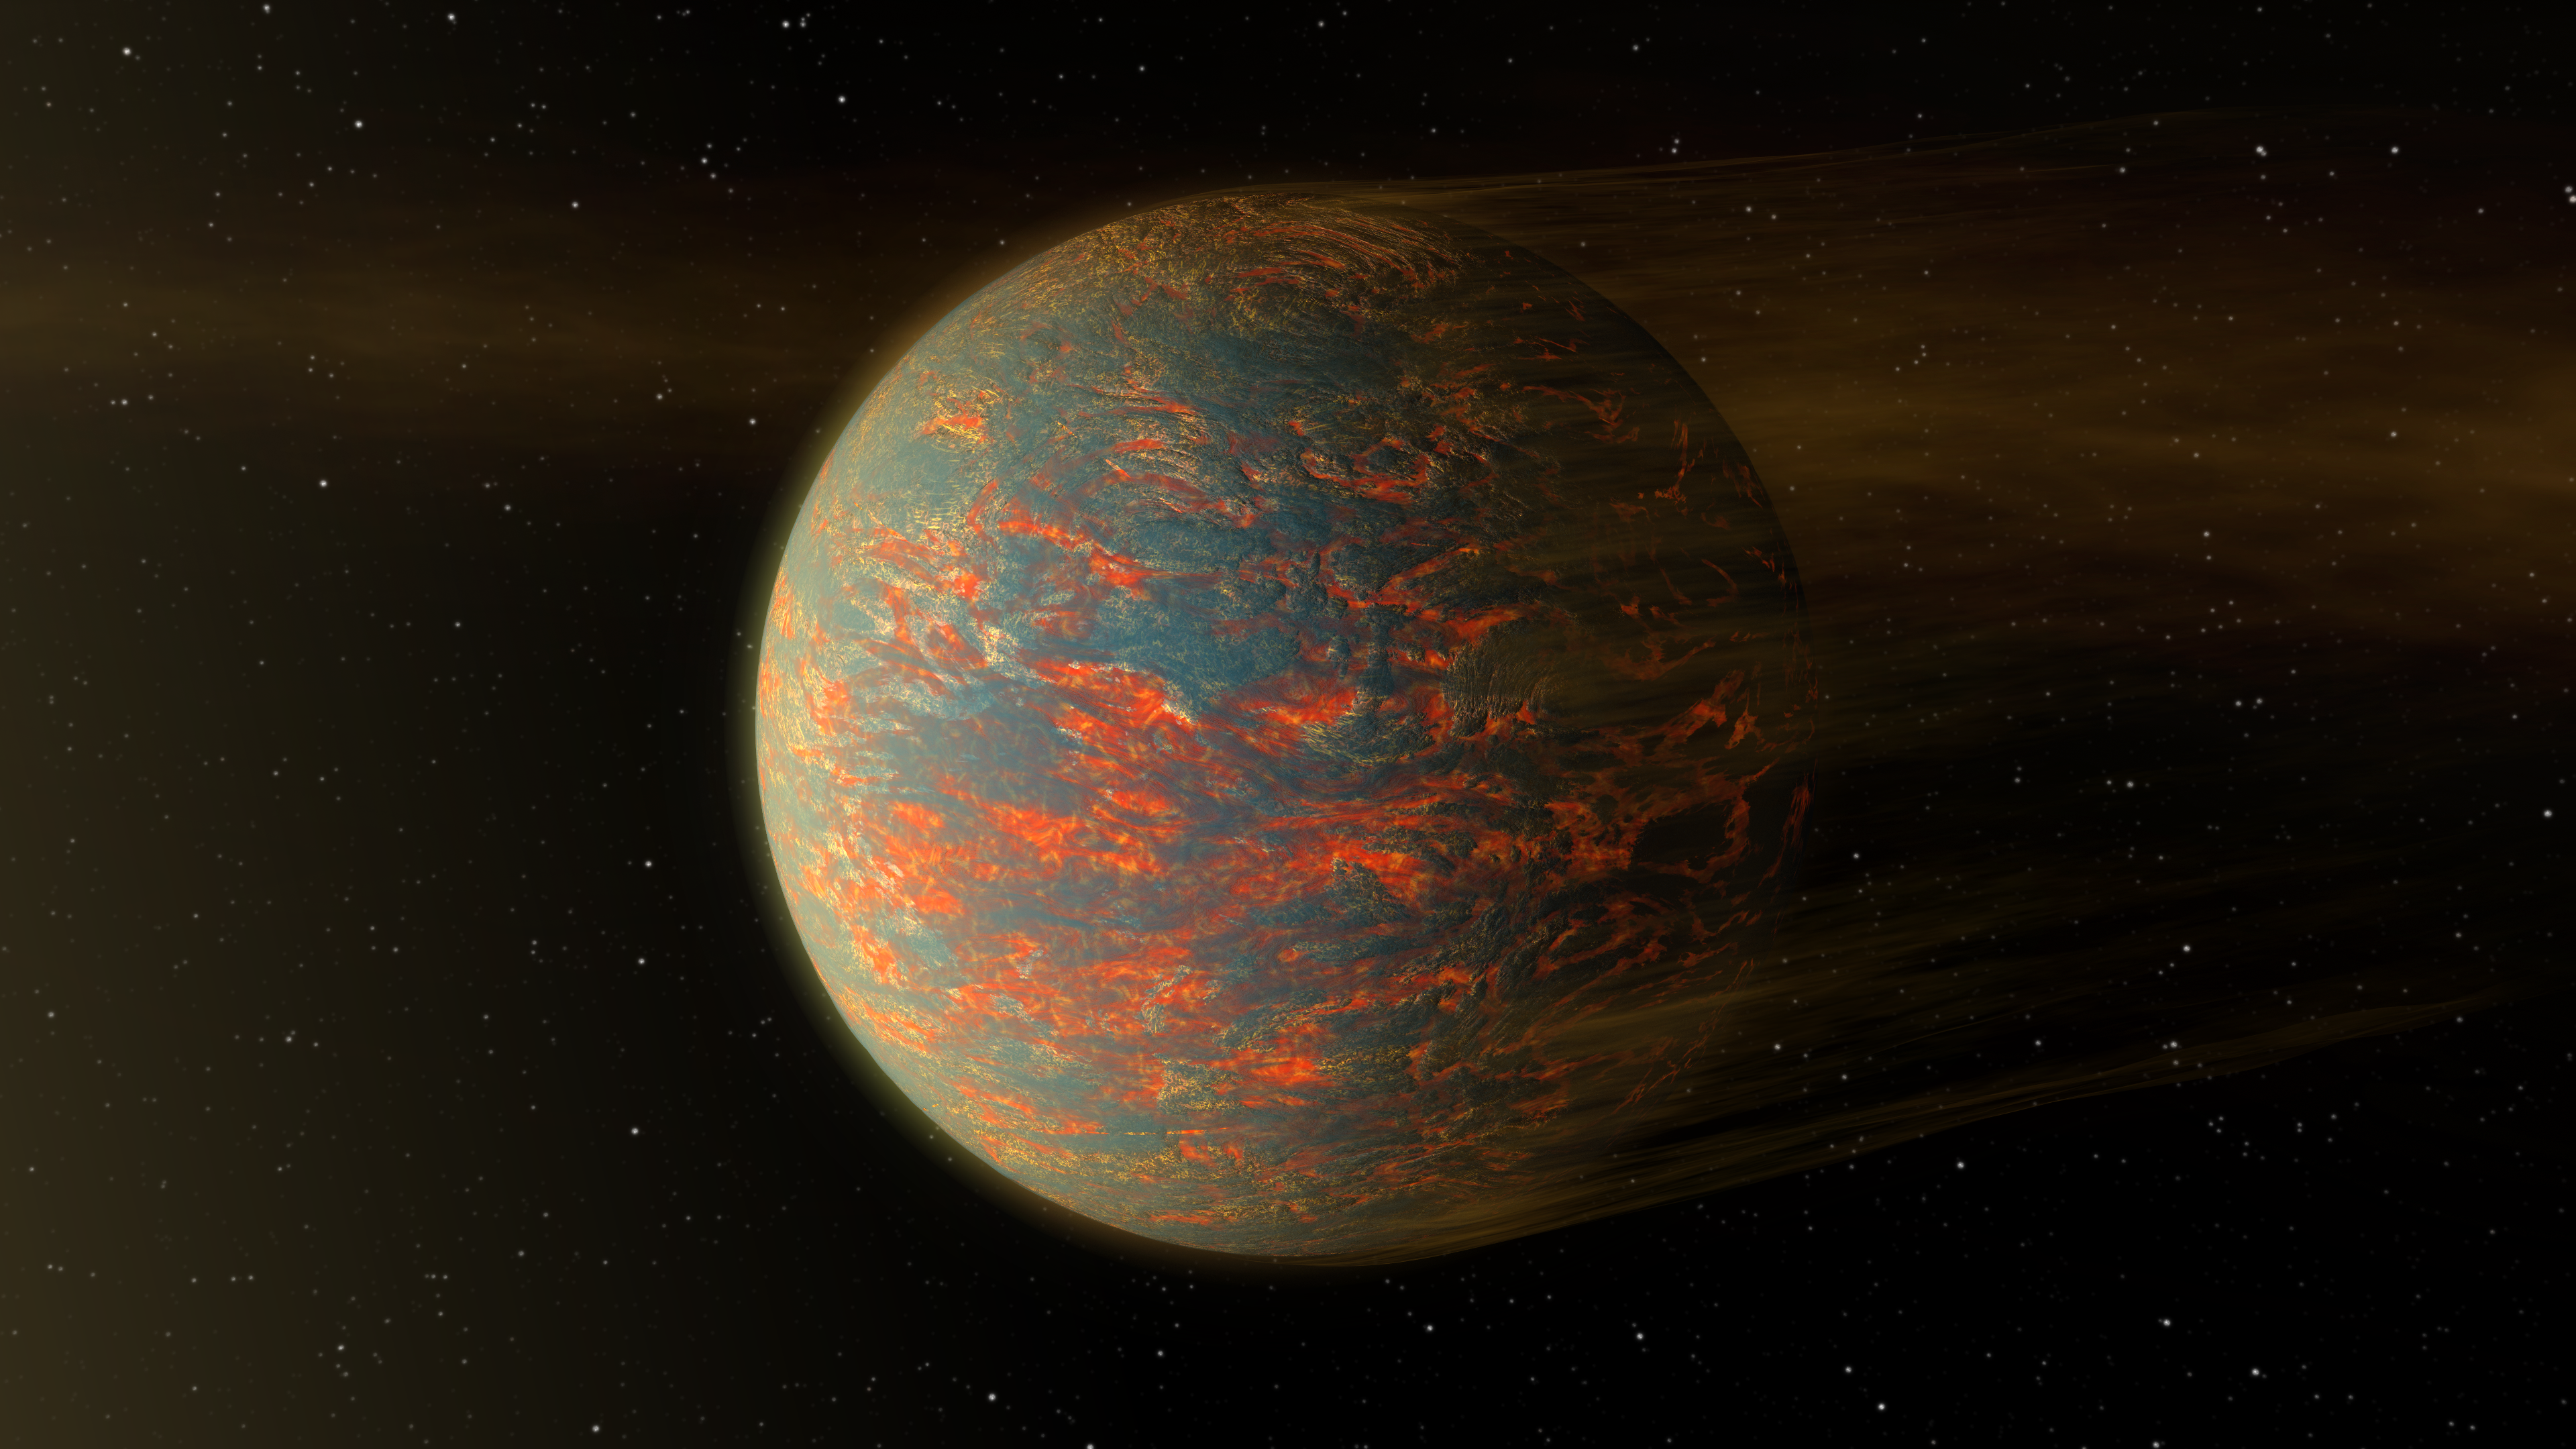

Hot-Lava World Illustration

This illustration shows one possible scenario for the hot, rocky exoplanet called 55 Cancri e, which is nearly two times as wide as Earth. New data from NASA's Spitzer Space Telescope show that the planet has extreme temperature swings from one side to the other and a possible reason for this might be the presence of lava pools.

This planet is tidally locked to its star, just as our moon is to Earth, which means that one side always sizzles under the heat of its star while the other side remains in the dark. If the planet were covered in lava, then the hot, sun-facing side of the planet would have liquid lava flows, while the colder, dark side would see solidified lava rock. The hardened lava would be unable to transport heat across the planet, explaining why Spitzer detected that the cold side of the planet is much colder than the hot side.

Such a lava planet, if it exists, would have dust streaming off of it, as illustrated here. Radiation and winds from the nearby star would blow off the material.

Scientists say that future observations with NASA's upcoming James Webb Space Telescope should provide more details about the nature of this exotic world.

Credit: NASA/JPL-Caltech/R. Hurt (IPAC)